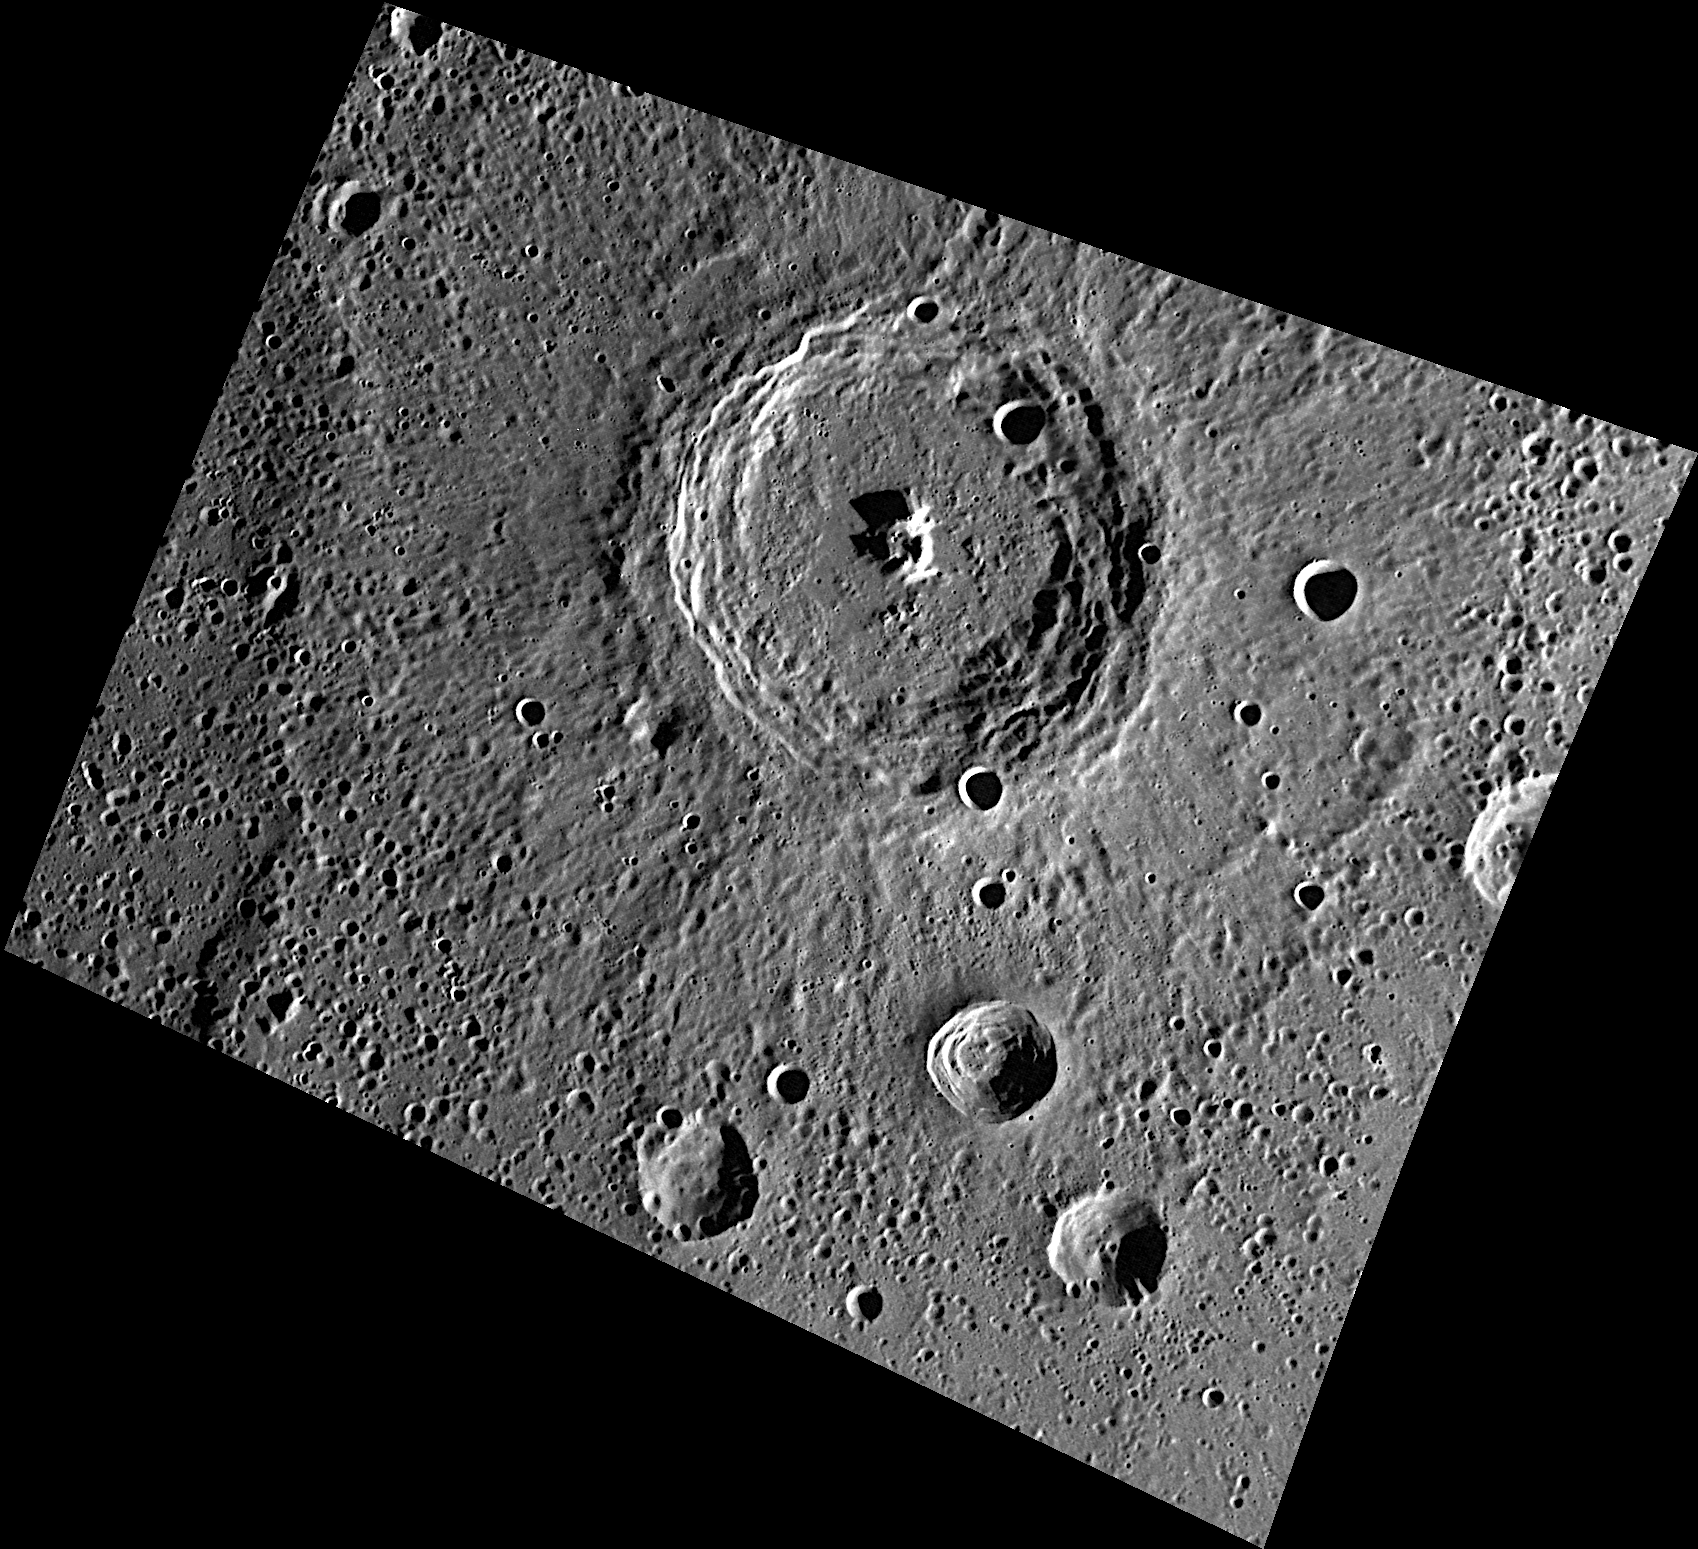

Appreciating Mercury’s Brahms

Mercury’s Brahms crater is named for the nineteenth century German composer and pianist Johannes Brahms. Brahms is a complex crater with a central peak and terraced walls, like its neighbor Verdi. Smaller secondary craters are numerous in this scene and surround Brahms in all directions.

This image was acquired as part of MDIS’s high-resolution surface morphology base map. The surface morphology base map will cover more than 90% of Mercury’s surface with an average resolution of 250 meters/pixel (0.16 miles/pixel or 820 feet/pixel). Images acquired for the surface morphology base map typically have off-vertical Sun angles (i.e., high incidence angles) and visible shadows so as to reveal clearly the topographic form of geologic features.

On March 17, 2011 (March 18, 2011, UTC), MESSENGER became the first spacecraft ever to orbit the planet Mercury. The mission is currently in its commissioning phase, during which spacecraft and instrument performance are verified through a series of specially designed checkout activities. In the course of the one-year primary mission, the spacecraft’s seven scientific instruments and radio science investigation will unravel the history and evolution of the Solar System’s innermost planet. Visit the Why Mercury? section of this website to learn more about the science questions that the MESSENGER mission has set out to answer.

Date acquired: May 06, 2011
Image Mission Elapsed Time (MET): 213198510
Image ID: 220726
Instrument: Wide Angle Camera (WAC) of the Mercury Dual Imaging System (MDIS)
WAC filter: 7 (748 nanometers)
Center Latitude: 57.62°
Center Longitude: 181.3° E
Resolution: 207 meters/pixel
Scale: Brahms has a diameter of 100 kilometers
Incidence Angle: 76.3°
Emission Angle: 37.4°
Phase Angle: 113.7°

These images are from MESSENGER, a NASA Discovery mission to conduct the first orbital study of the innermost planet, Mercury. For information regarding the use of images, see the MESSENGER image use policy.

Credit: NASA/Johns Hopkins University Applied Physics Laboratory/Carnegie Institution of Washington